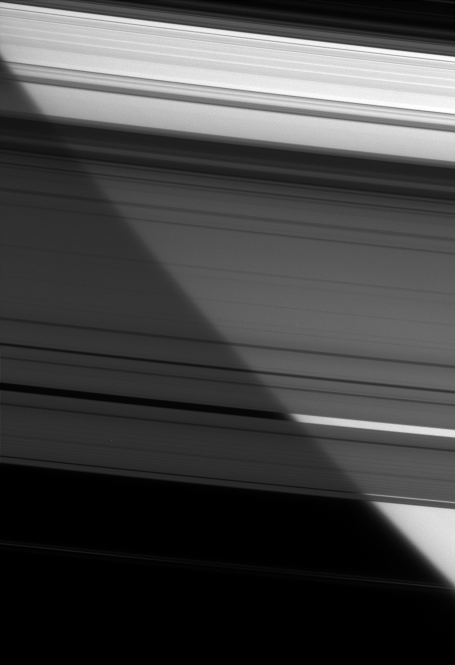

Peering Through the Plane

Looking down through the A ring and Cassini Division, the Cassini spacecraft sees the bright limb of Saturn. The view shows a portion the rings from the outer B ring, at upper right, to the F ring at bottom.

See PIA08389 for a labeled map of Saturn’s rings.

The perspective is toward the unilluminated side of the rings from about 15 degrees above the ringplane.

The image was taken in visible light with the Cassini spacecraft narrow-angle camera on Dec. 12, 2007. The view was acquired at a distance of approximately 2.2 million kilometers (1.4 million miles) from Saturn. Image scale is 28 kilometers (17 miles) per pixel in the radial, or outward from Saturn, direction; and 13 kilometers (8 miles) per pixel in the longitudinal, or around Saturn, direction.

The Cassini-Huygens mission is a cooperative project of NASA, the European Space Agency and the Italian Space Agency. The Jet Propulsion Laboratory, a division of the California Institute of Technology in Pasadena, manages the mission for NASA’s Science Mission Directorate, Washington, D.C. The Cassini orbiter and its two onboard cameras were designed, developed and assembled at JPL. The imaging operations center is based at the Space Science Institute in Boulder, Colo.

Credit: NASA/JPL/Space Science Institute